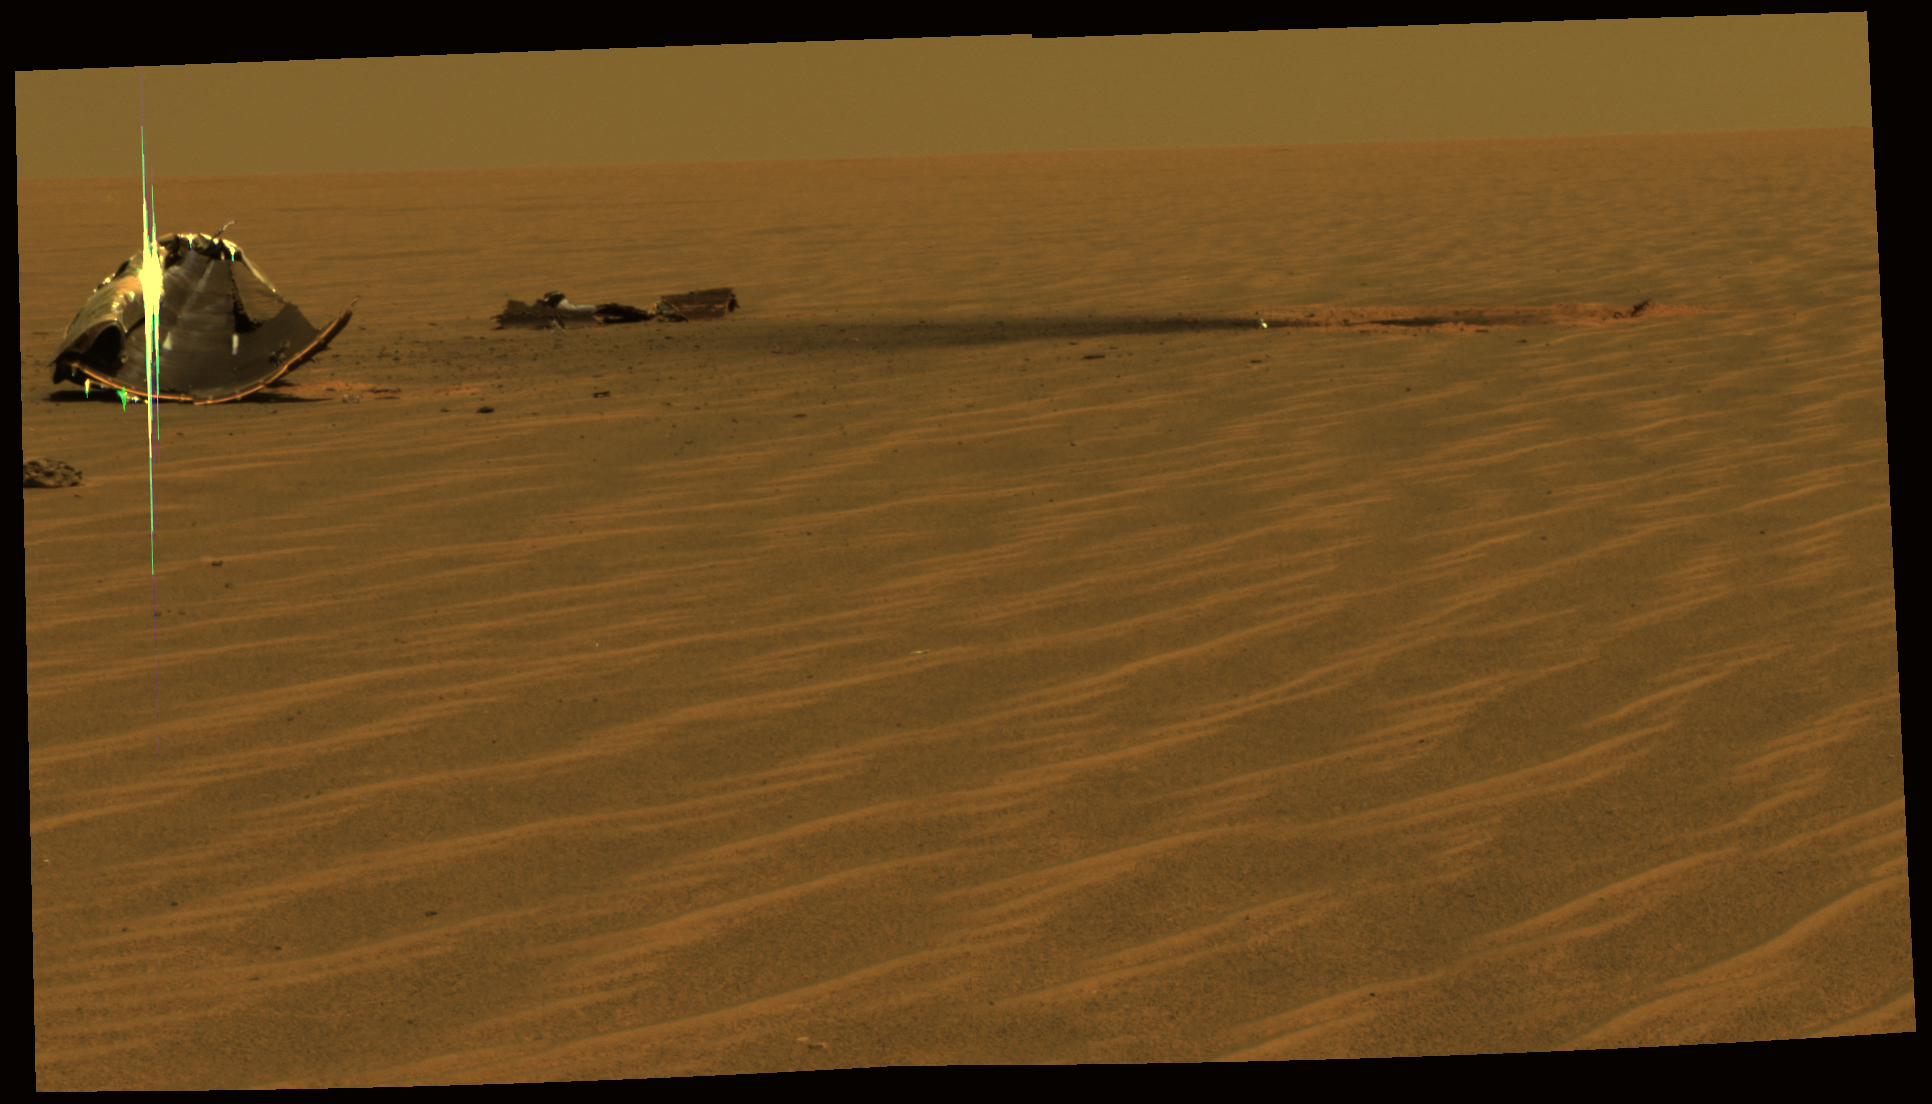

Heat Shield in Pieces

This image from NASA’s Mars Exploration Rover Opportunity shows the remains of the rover’s heat shield, broken into two key pieces, the main piece on the left side and a broken-off flank piece near the middle of the image. The heat shield impact site is identified by the circle of red dust on the right side of the picture. In this view, Opportunity is approximately 20 meters (66 feet) away from the heat shield, which protected it while hurtling through the martian atmosphere.

In the far left of the image, a meteorite called “Heat Shield Rock,” sits nearby, The Sun is reflecting off the silver-colored underside of the internal thermal blankets of the heat shield.

The rover spent 36 sols investigating how the severe heating during entry through the atmosphere affected the heat shield. The most obvious is the fact that the heat shield inverted upon impact.

This is an approximately true-color rendering of the scene acquired around 1:22 p.m. local solar time on Opportunity sol 324 (Dec. 21, 2004) in an image mosaic using panoramic filters at wavelengths of 750, 530, and 430 nanometers.

Credit: NASA/JPL/Cornell